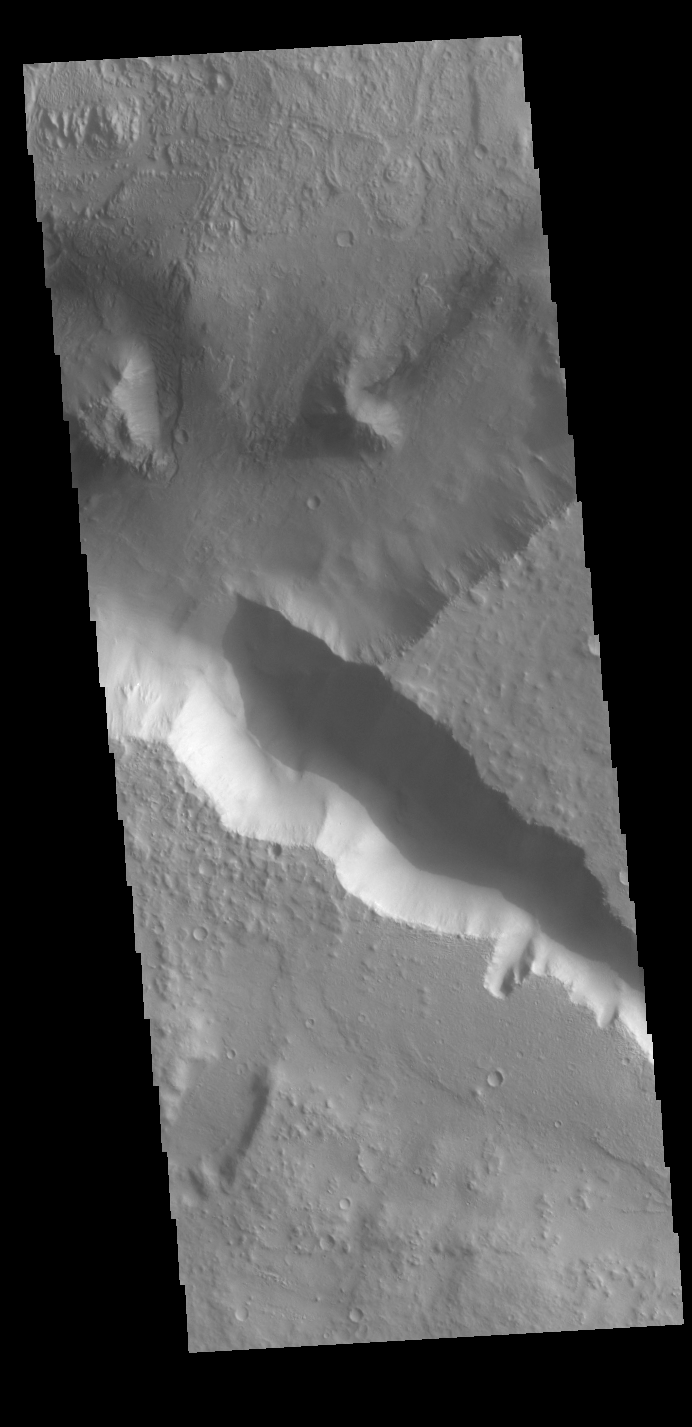

Terra Cimmeria

This VIS image is located in Terra Cimmeria, near the margin with Nepenthes Mensae. The highlands of Terra Cimmeria are at the bottom of the image. Tectonic activity has created fault blocked regions along the highland boundary. With time and erosion, the blocks become isolated mesas, and then the low hills of Nepenthes Mensae.

Credit: NASA/JPL-Caltech/ASU